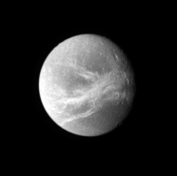

Dione’s Good Side

Dione appears small and far off in this Cassini view, which nonetheless manages to capture a detailed look at the moon’s beautiful bright streaks, or “linea.” The linea are a system of braided canyons that cut across the moon’s face.

North on Dione (1,126 kilometers, or 700 miles across) is up and rotated 28 degrees to the right.

The image was taken in visible light with the Cassini spacecraft narrow-angle camera on May 29, 2007. The view was obtained at a distance of approximately 1.8 million kilometers (1.1 million miles) from Dione and at a Sun-Dione-spacecraft, or phase, angle of 28 degrees. Image scale is 11 kilometers (7 miles) per pixel.

The Cassini-Huygens mission is a cooperative project of NASA, the European Space Agency and the Italian Space Agency. The Jet Propulsion Laboratory, a division of the California Institute of Technology in Pasadena, manages the mission for NASA’s Science Mission Directorate, Washington, D.C. The Cassini orbiter and its two onboard cameras were designed, developed and assembled at JPL. The imaging operations center is based at the Space Science Institute in Boulder, Colo.

Credit: NASA/JPL/Space Science Institute